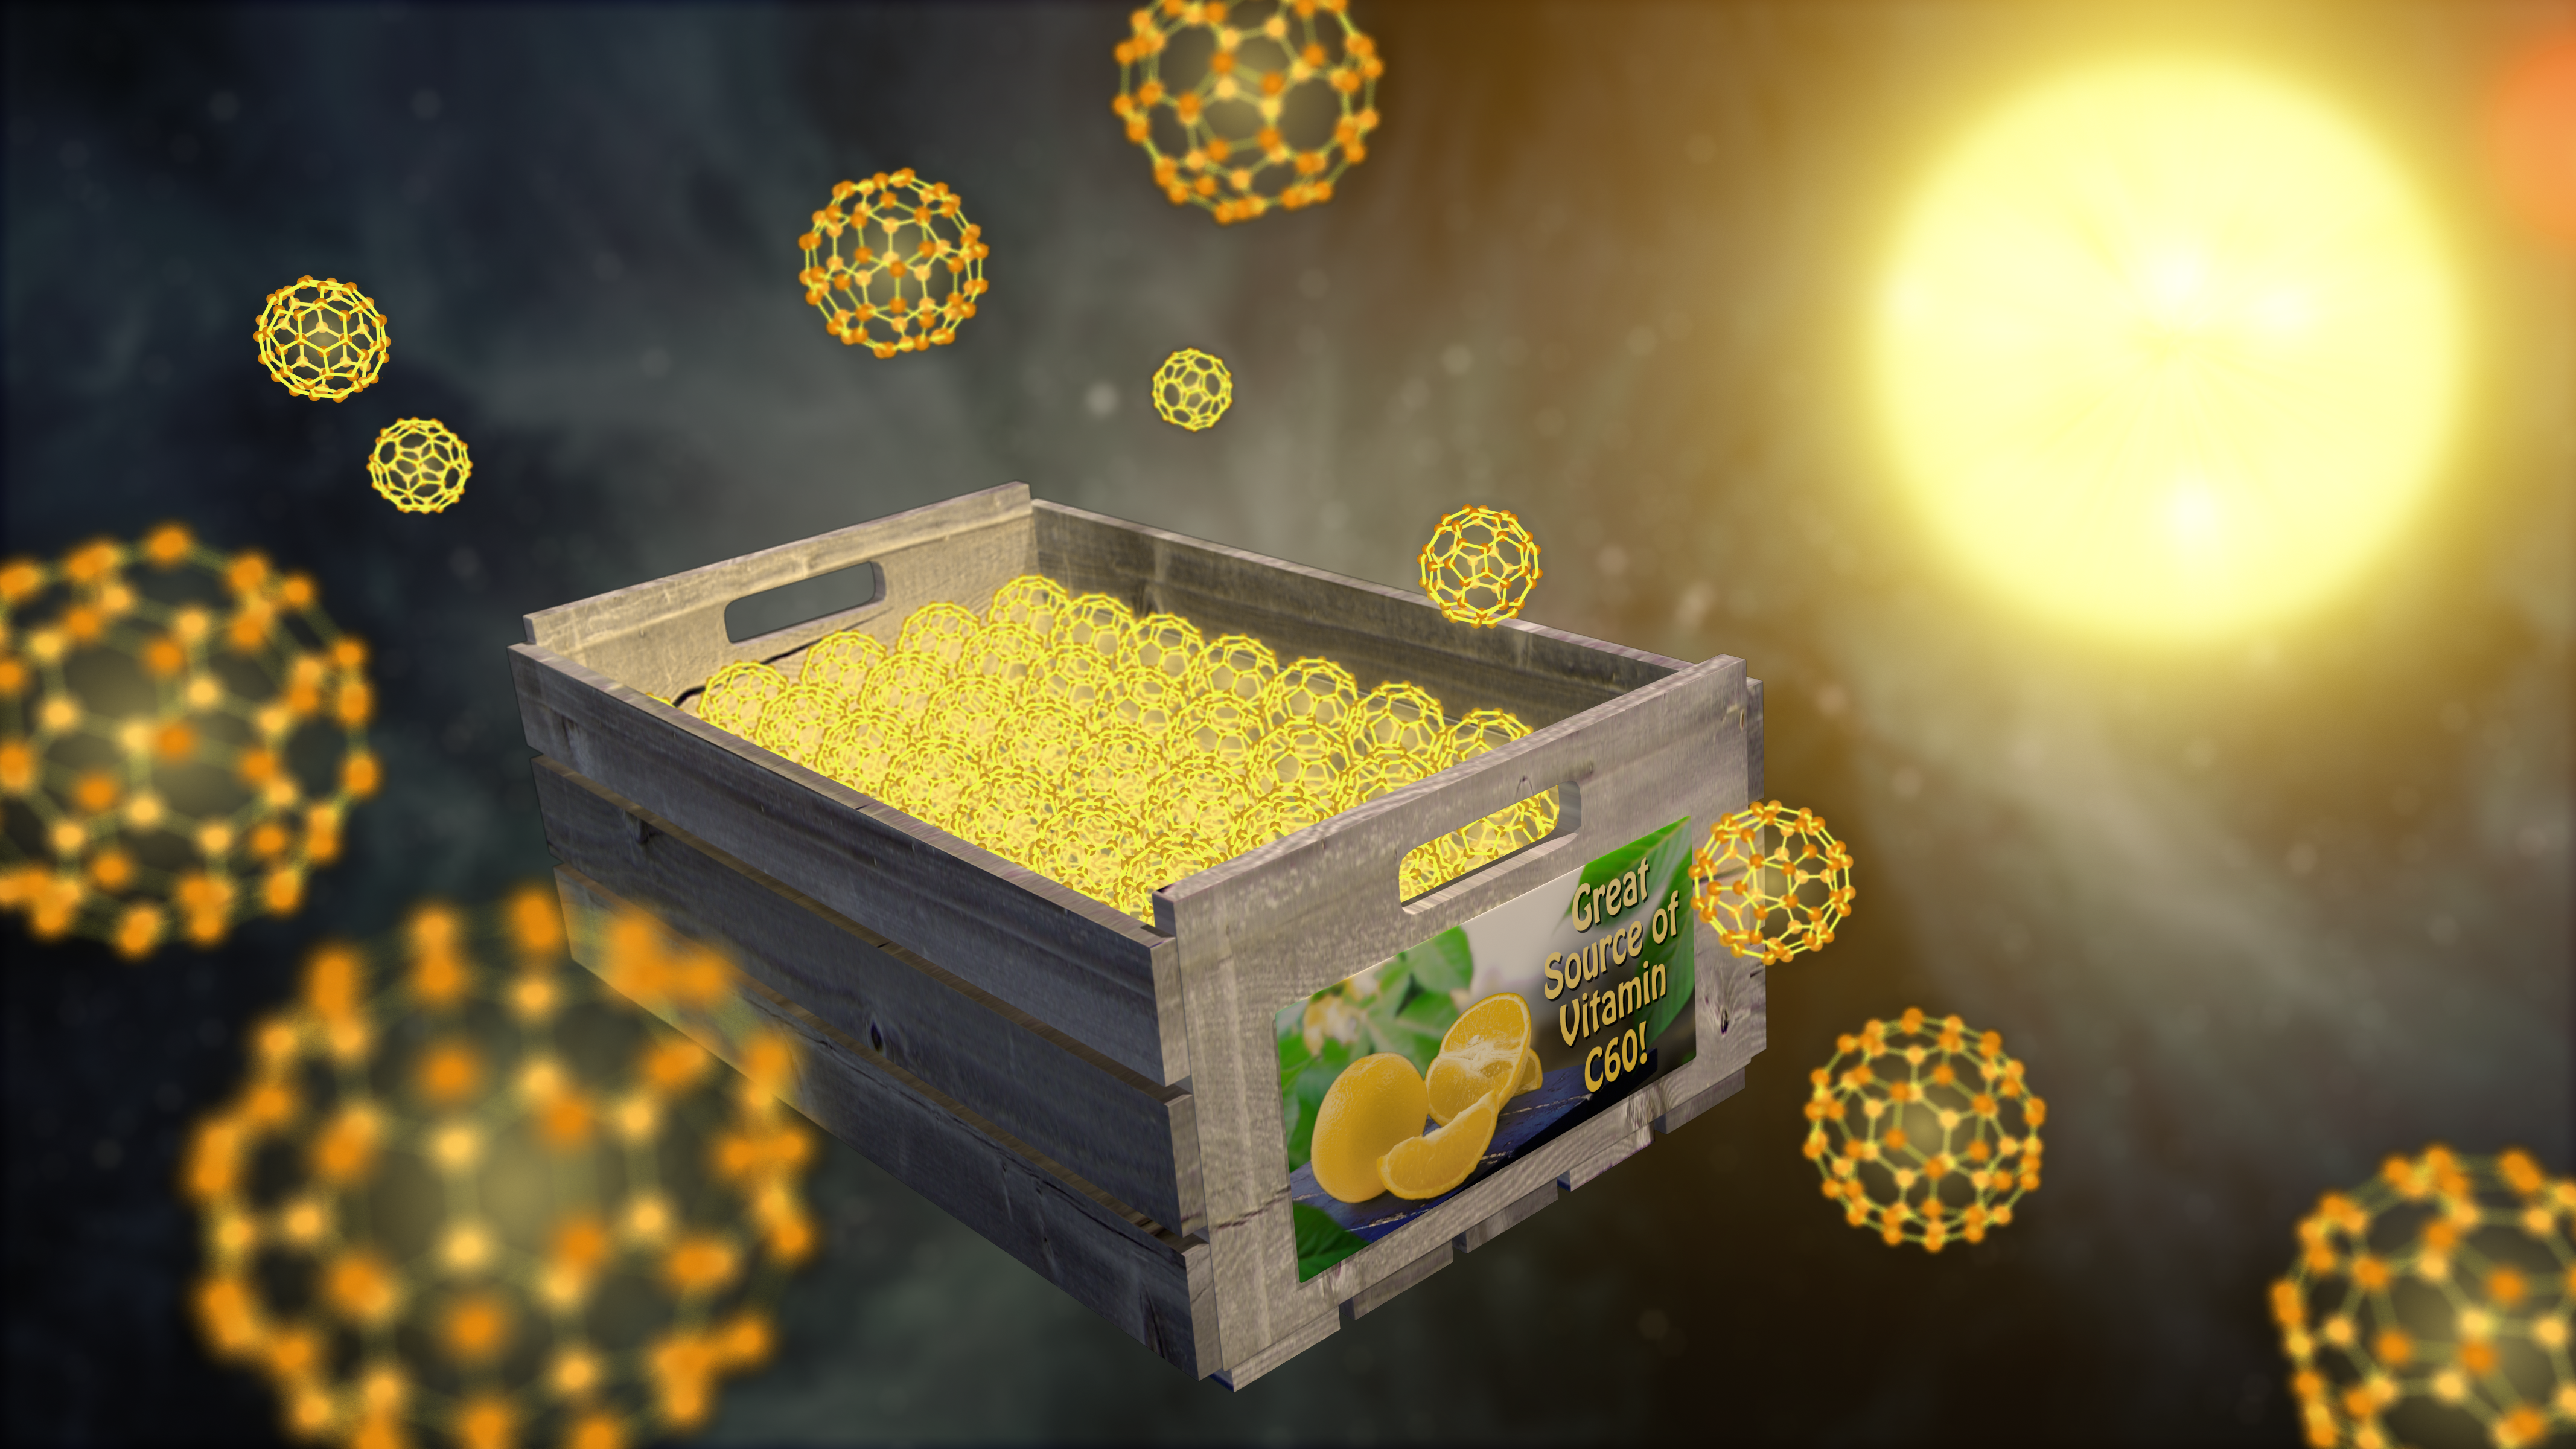

Stacking Buckyballs in Space

NASA's Spitzer Space Telescope has detected the solid form of buckyballs in space for the first time. To form a solid particle, the buckyballs must stack together like oranges in a crate, as illustrated in this playful artist's concept. The buckyball particles were spotted around a small, hot star -- a member of a pair of stars, called XX Ophiuchi, located 6,500 light-years from Earth.

The discovery implies that the little carbon spheres are prevalent in certain stellar regions of the cosmos. Unlike a gas, a solid is more dense, requiring large quantities of molecules to form.

The infrared observatory first detected buckyballs as a gas in 2010, the first time the material was ever definitively observed in space. Buckyballs are made up of 60 carbon atoms arranged as hollow spheres that resemble soccer balls. They also look like the geodesic domes of the late architect Buckminster Fuller, hence their name.

Credit: NASA/JPL-Caltech/T. Pyle (IPAC)